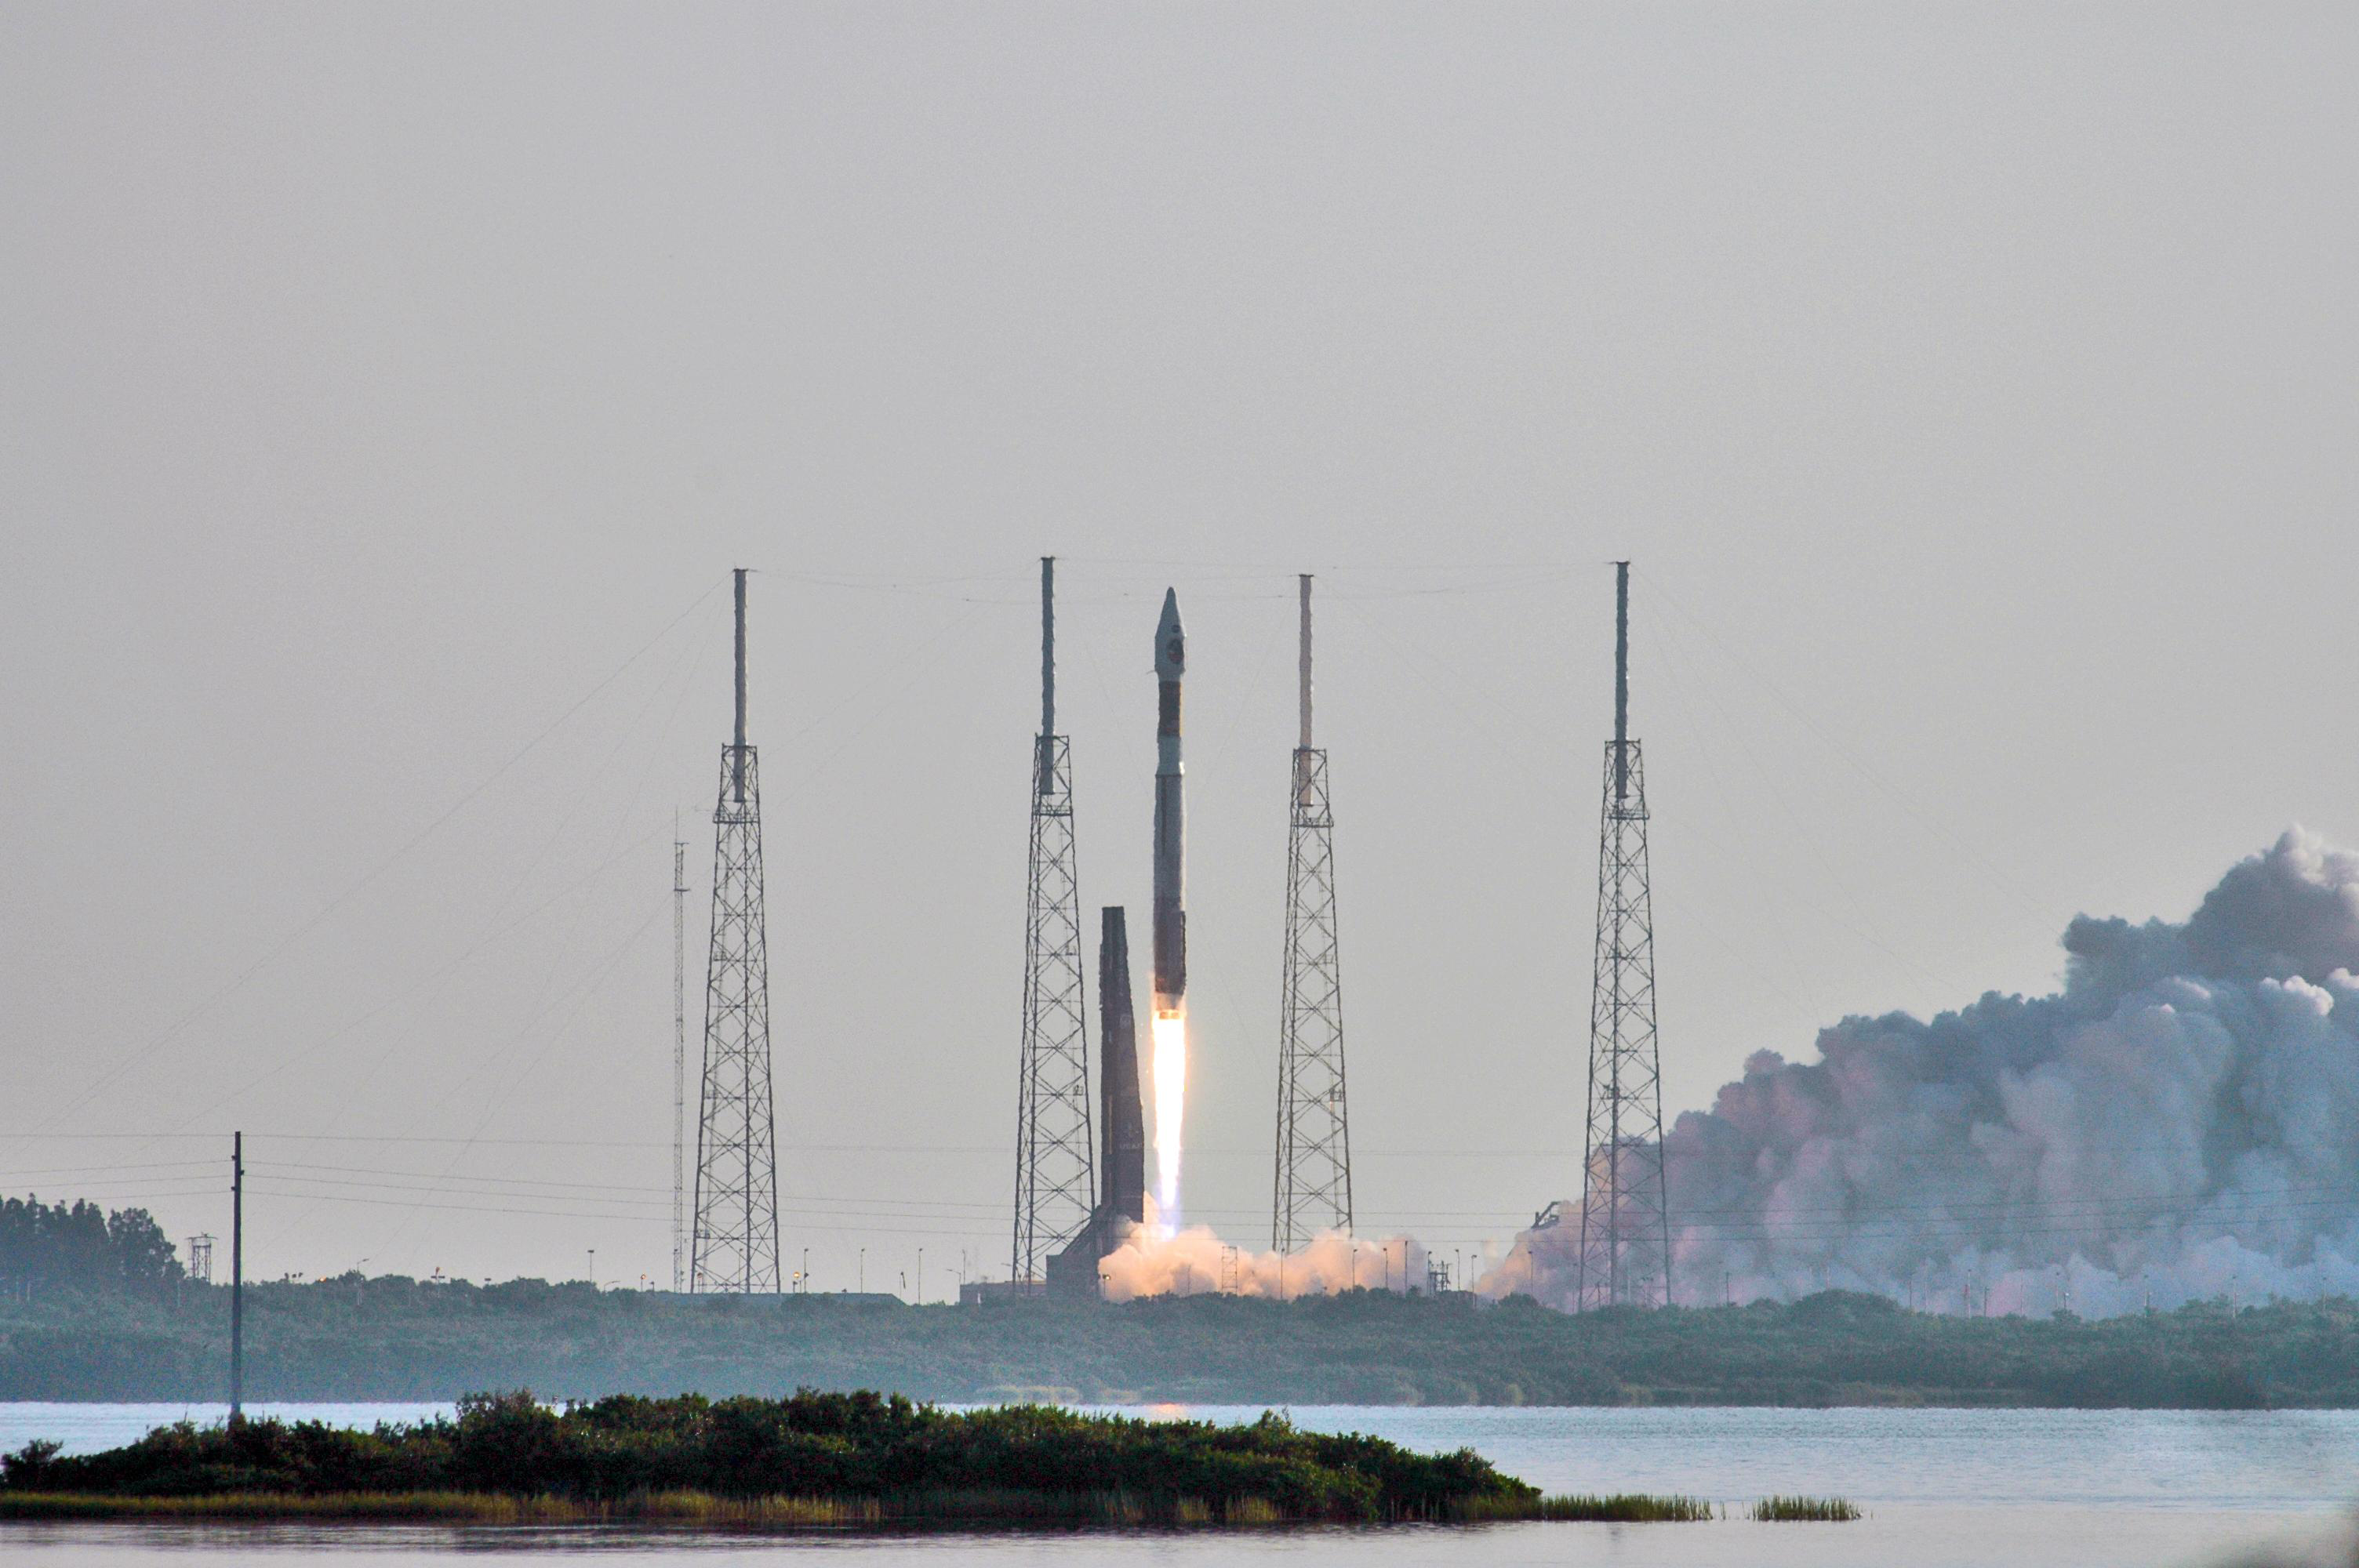

Mars Reconnaissance Orbiter (MRO) Launches

NASA’s Mars Reconnaissance Orbiter (MRO) launches at 7:43 a.m. EDT atop a Lockheed Martin Atlas V rocket from Launch Complex 41 at Cape Canaveral Air Force Station in Florida on Aug. 12. All systems performed nominally for NASA’s first Atlas V launch. The spacecraft will arrive at Mars in March 2006. Once in orbit around Mars, various instruments on the MRO will convey detailed observations of the Martian surface, subsurface and atmosphere. Researchers will use the data to study the history and distribution of Martian water. Learning more about what has happened to the water will focus searches for possible past or present Martian life. Observations by the orbiter will also support future Mars missions by examining potential landing sites and providing a communications relay between the Martian surface and Earth.

Credit: NASA/JPL/KSC/Lockheed Martin Space Systems